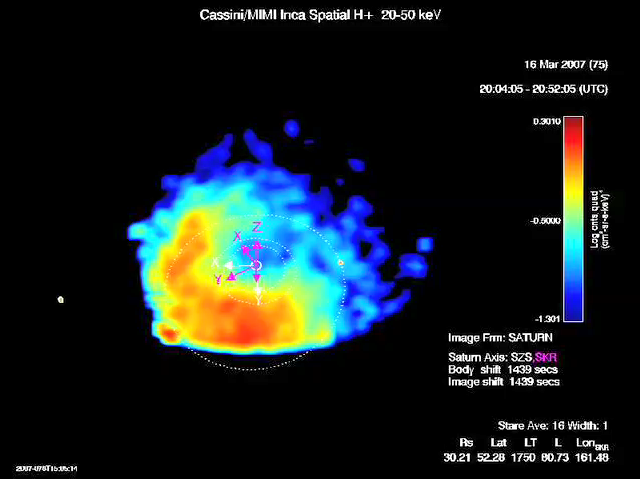

Saturn’s “Ring Current”

Movie of Saturn’s “Ring Current”

This movie is made up of over 600 consecutive images taken on March 16 to March 18, 2007, with the Cassini Magnetospheric Imaging Instrument’s ion and neutral camera.

The movie clip shows Saturn’s dynamic “ring current,” which is an invisible ring of energetic ions trapped in the magnetic field of the planet.

The ion and neutral camera allows scientists to produce movies that show how this ring changes over time and these movies reveal a dynamic system. The ring current is doughnut shaped but in some instances it appears like someone took a bite out of it. (For a related image see PIA10082).

The ion and neutral camera records the intensity of the escaping particles, which provides a map of the ring current. In this movie, the colors represent the intensity of the neutral emission, which is a reflection of the trapped ions. This “ring” is much farther from Saturn (roughly five times farther) than Saturn’s famous icy rings. Red represents the higher intensity of the particles, while blue is less intense.

Saturn’s ring current had not been mapped before on a global scale, only “snippets” or areas were mapped previously but not in this detail.

The spacecraft coordinates are shown with each frame. Saturn is at the center and the dotted circles represent the orbits of the moon’s Rhea and Titan. The Z axis points parallel with Saturn’s spin axis, the X-axis points roughly sunward in the sun-spin axis plane, and Y completes the system, roughly toward dusk. The magenta-colored axes represent a longitude system rotating with the planet, developed by the radio and plasma wave instrument team.

The Cassini-Huygens mission is a cooperative project of NASA, the European Space Agency and the Italian Space Agency. The Jet Propulsion Laboratory, a division of the California Institute of Technology in Pasadena, manages the mission for NASA’s Science Mission Directorate, Washington, D.C. The Cassini orbiter was designed, developed and assembled at JPL. The magnetospheric imaging instrument was designed, built and is operated by an international team lead by the Applied Physics Laboratory of the Johns Hopkins University, Laurel, Md.

Credit: NASA/JPL/JHUAPL